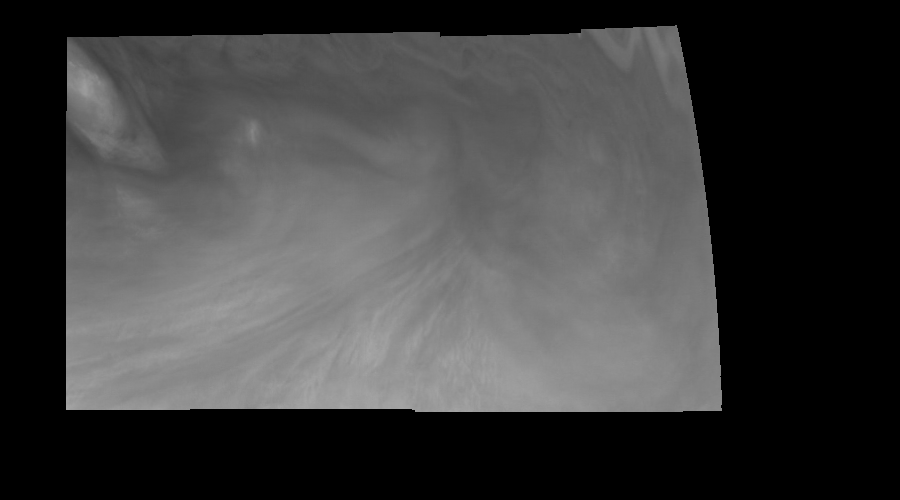

Jupiter’s Equatorial Region in Violet Light (Time Set 3)

Mosaic of an equatorial “hotspot” on Jupiter at 410 nanometers (nm). The mosaic covers an area of 34,000 kilometers by 11,000 kilometers. Light at 410 nm is affected by the sizes and compositions of cloud particles, as well as the trace chemicals that give Jupiter’s clouds their colors. This image shows the features of Jupiter’s main visible cloud deck and the hazy cloud layer above it. The dark region near the center of the mosaic is an equatorial “hotspot” similar to the Galileo Probe entry site. These features are holes in the bright, reflective, equatorial cloud layer where warmer thermal emission from Jupiter’s deep atmosphere can pass through. The circulation patterns observed here along with the composition measurements from the Galileo Probe suggest that dry air may be converging and sinking over these regions, maintaining their cloud-free appearance.

North is at the top. The mosaic covers latitudes 1 to 10 degrees and is centered at longitude 336 degrees West. The planetary limb runs along the right edge of the image. Cloud patterns appear foreshortened as they approach the limb. The smallest resolved features are tens of kilometers in size. These images were taken on December 17, 1996, at a range of 1.5 million kilometers by the Solid State Imaging system aboard NASA’s Galileo spacecraft.

The Jet Propulsion Laboratory, Pasadena, CA manages the mission for NASA’s Office of Space Science, Washington, DC.

Credit: NASA/JPL-Caltech